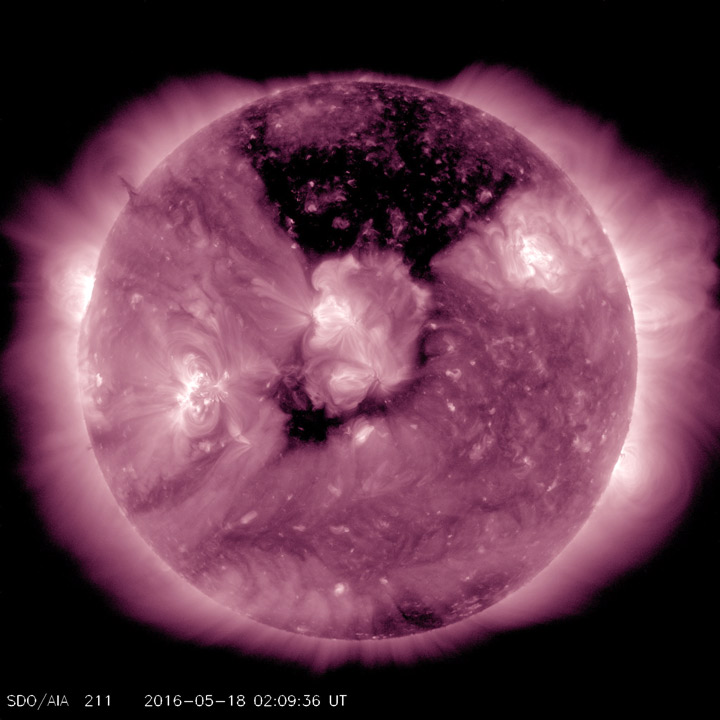

Coronal Hole Front and Center

A substantial coronal hole had rotated so that it temporarily faced right towards Earth (May, 17-19, 2016). This coronal hole area is the dark area at the top center of the image. They usually appear dark when viewed in wavelengths of extreme ultraviolet light. Coronal holes are magnetically open areas from which high-speed solar wind streams into space. This solar wind can cause aurora displays when it reaches Earth several days from now.

Movie
Coronal_Hole_211_big.mp4
Coronal_Hole_211_sm.mp4

SDO is managed by NASA’s Goddard Space Flight Center, Greenbelt, Maryland, for NASA’s Science Mission Directorate, Washington. Its Atmosphere Imaging Assembly was built by the Lockheed Martin Solar Astrophysics Laboratory (LMSAL), Palo Alto, California.

Credit: NASA/GSFC/Solar Dynamics Observatory